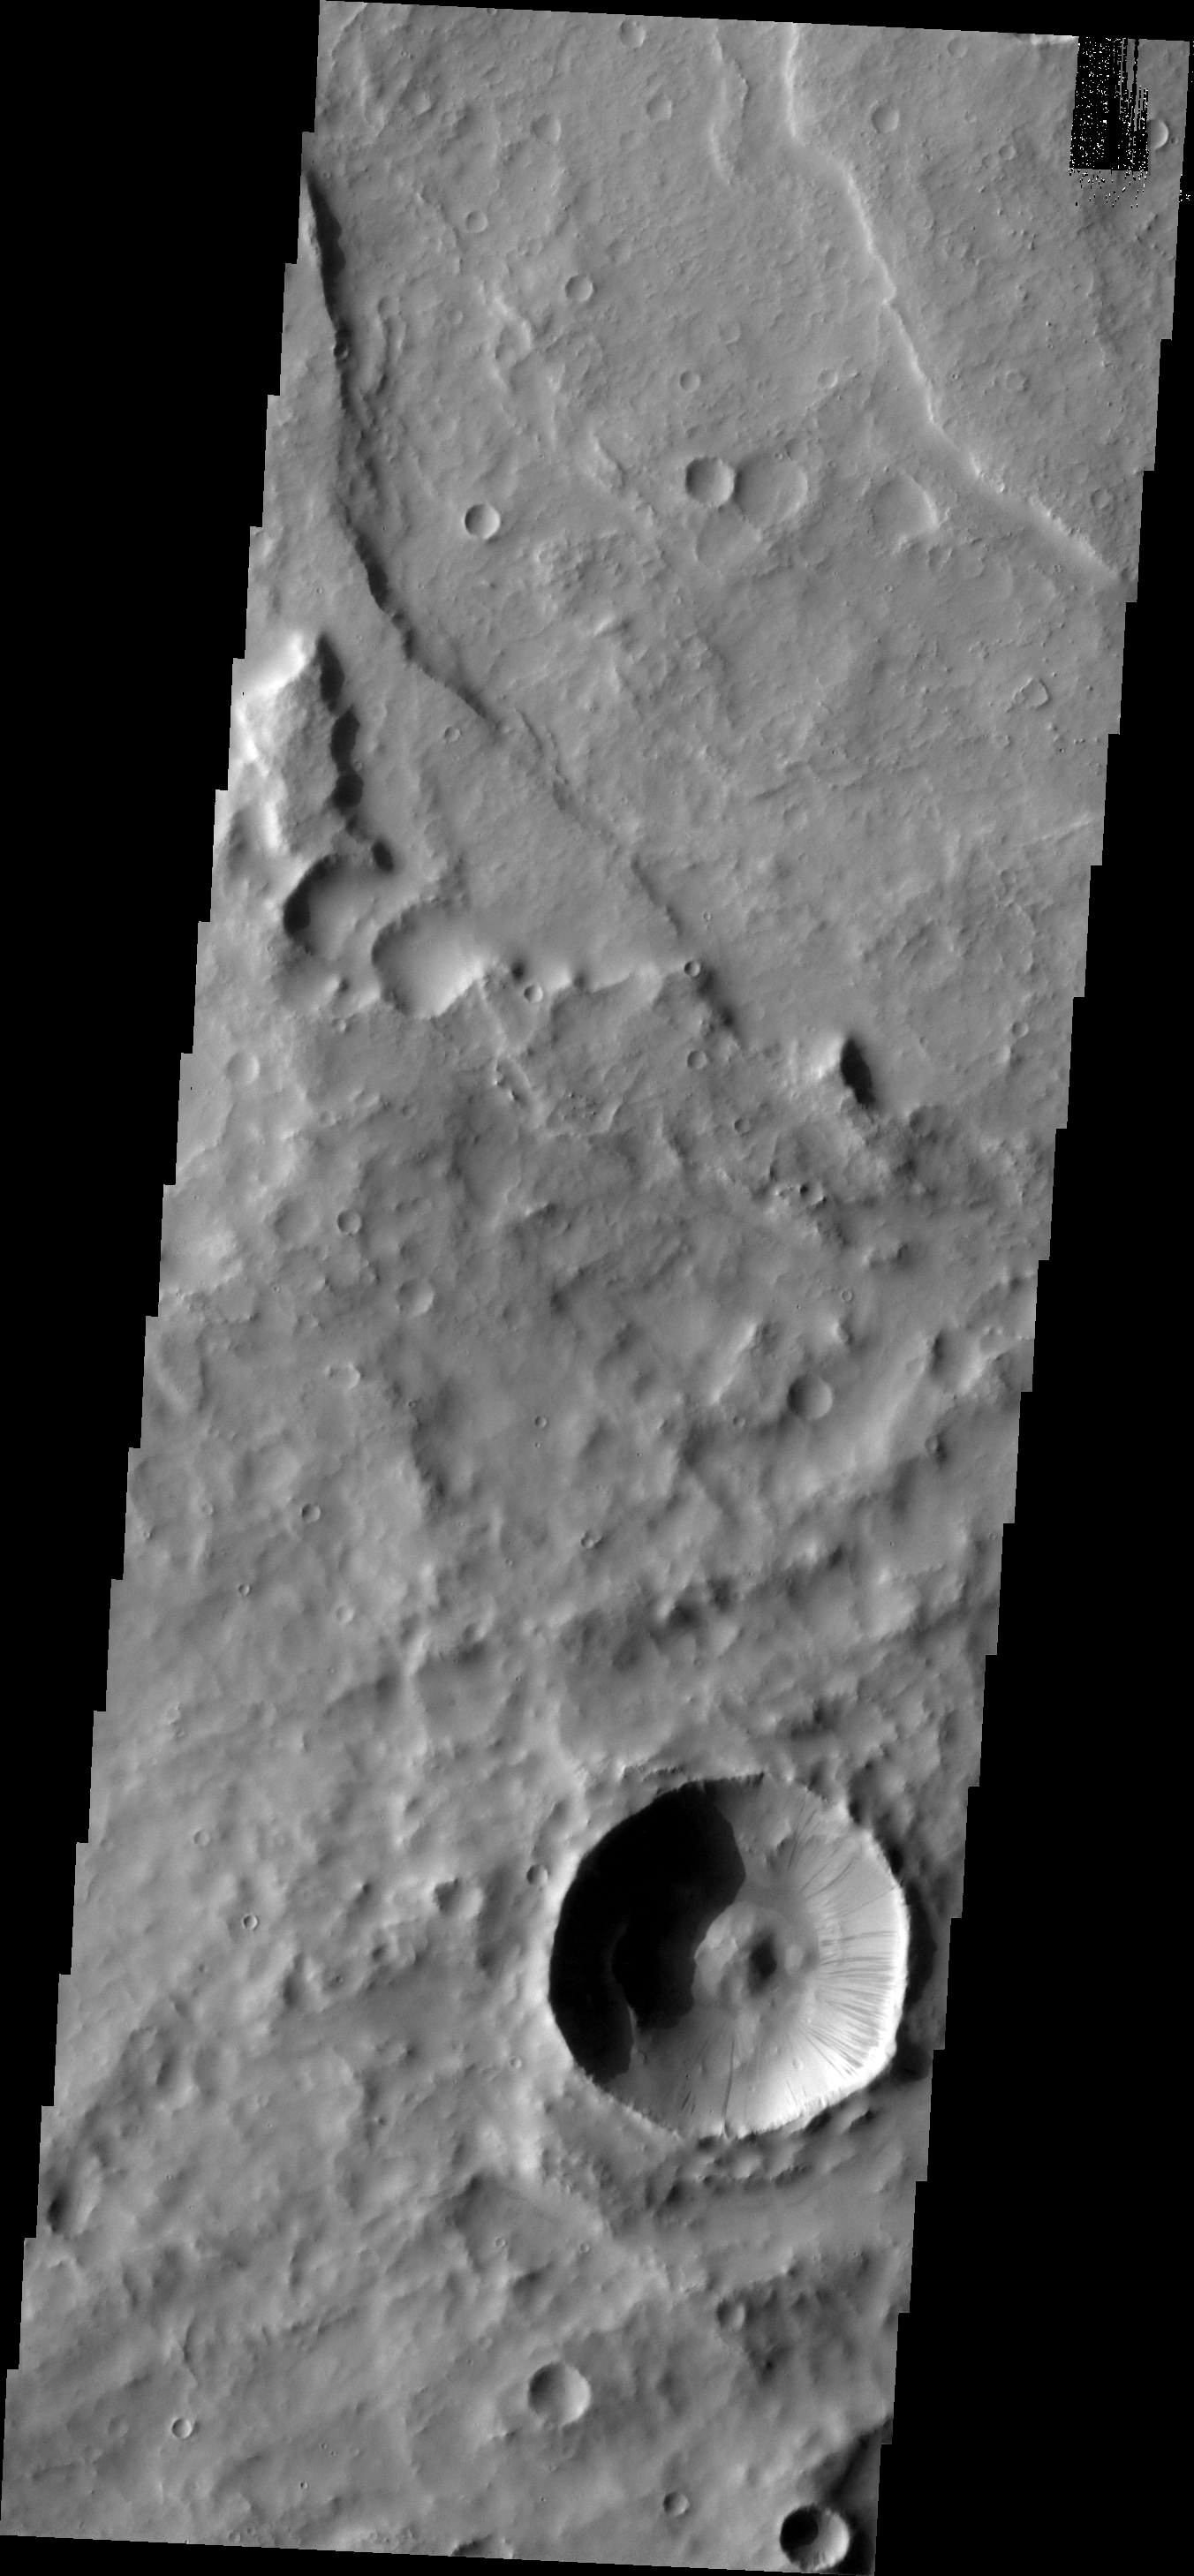

Dark Slope Streaks

This image shows a landslide deposit on the floor of Tithonium Chasma.

Image information: VIS instrument. Latitude 4.8N, Longitude 32.5E. 18 meter/pixel resolution.

Please see the THEMIS Data Citation Note for details on crediting THEMIS images.

Note: this THEMIS visual image has not been radiometrically nor geometrically calibrated for this preliminary release. An empirical correction has been performed to remove instrumental effects. A linear shift has been applied in the cross-track and down-track direction to approximate spacecraft and planetary motion. Fully calibrated and geometrically projected images will be released through the Planetary Data System in accordance with Project policies at a later time.

NASA’s Jet Propulsion Laboratory manages the 2001 Mars Odyssey mission for NASA’s Office of Space Science, Washington, D.C. The Thermal Emission Imaging System (THEMIS) was developed by Arizona State University, Tempe, in collaboration with Raytheon Santa Barbara Remote Sensing. The THEMIS investigation is led by Dr. Philip Christensen at Arizona State University. Lockheed Martin Astronautics, Denver, is the prime contractor for the Odyssey project, and developed and built the orbiter. Mission operations are conducted jointly from Lockheed Martin and from JPL, a division of the California Institute of Technology in Pasadena.

Credit: NASA/JPL/ASU